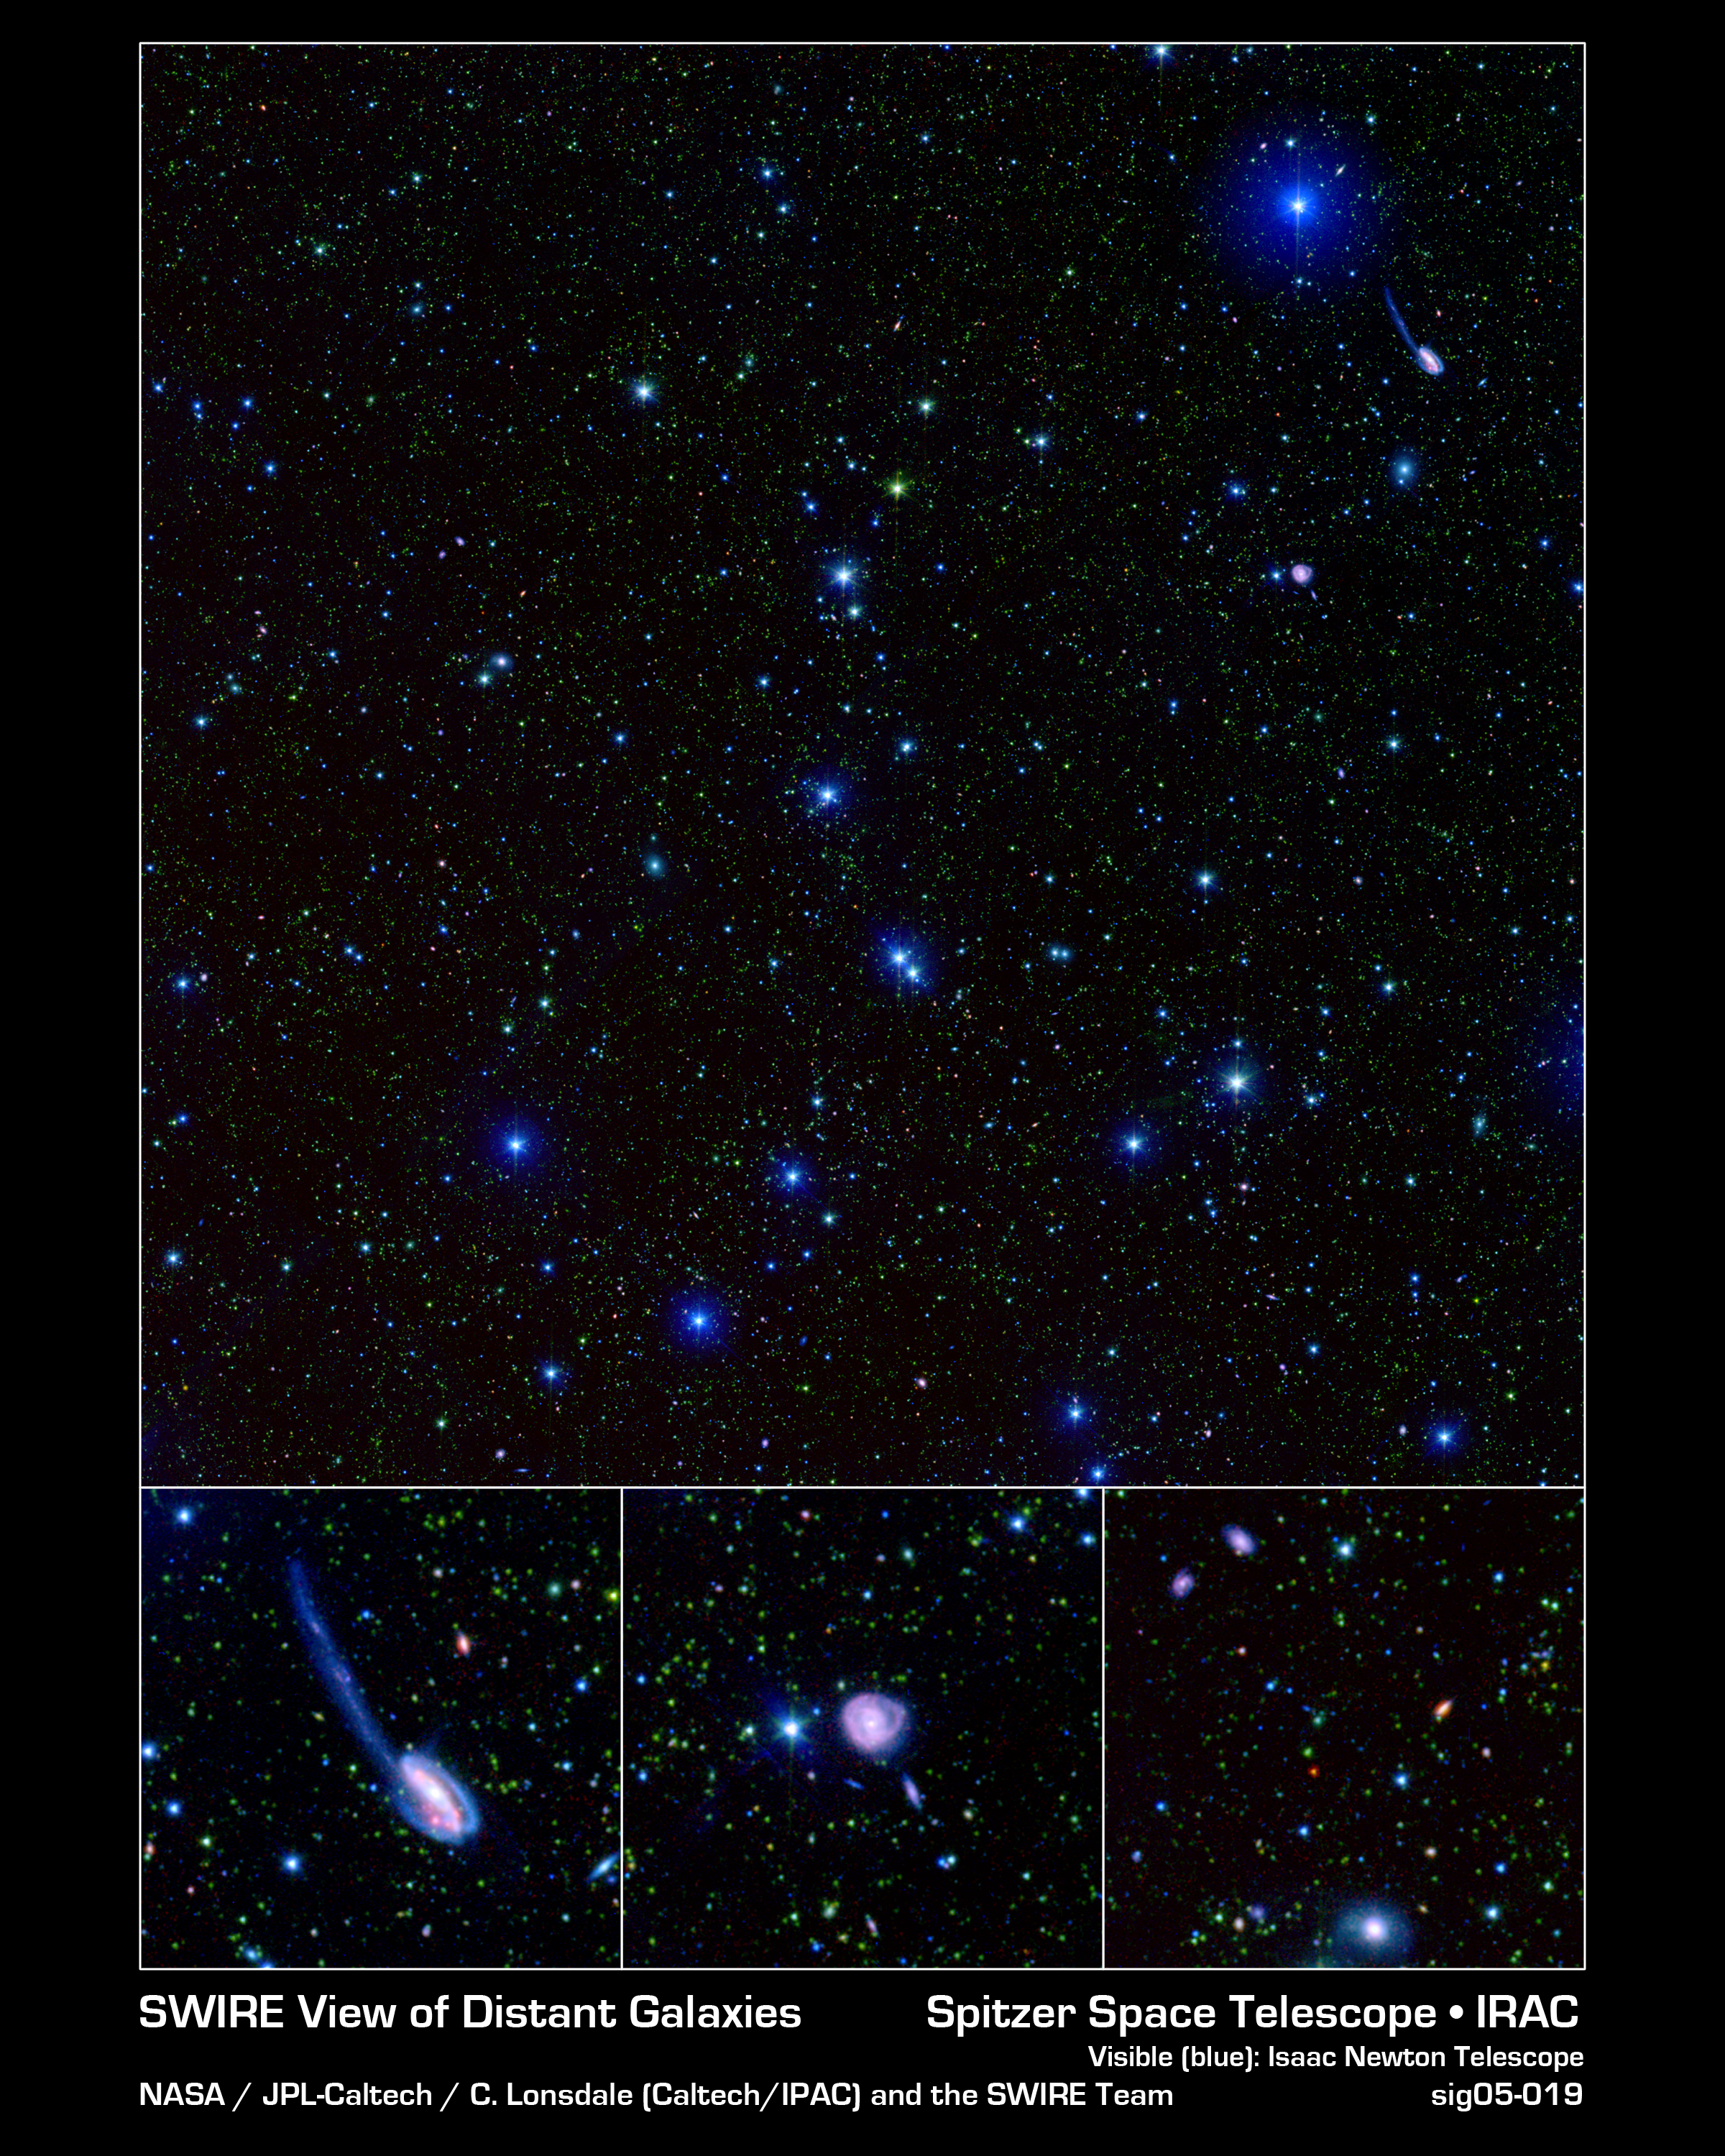

A SWIRE Picture is Worth Billions of Years

These spectacular images, taken by the Spitzer Wide-area Infrared Extragalactic (SWIRE) Legacy project, encapsulate one of the primary objectives of the Spitzer mission: to connect the evolution of galaxies from the distant, or early, universe to the nearby, or present day, universe.

The larger picture (top) depicts one-tenth of the SWIRE survey field called ELAIS-N1. In this image, the bright blue sources are hot stars in our own Milky Way, which range anywhere from 3 to 60 times the mass of our Sun. The fainter green spots are cooler stars and galaxies beyond the Milky Way whose light is dominated by older stellar populations. The red dots are dusty galaxies that are undergoing intense star formation. The faintest specks of red-orange are galaxies billions of light-years away in the distant universe.

The three lower panels highlight several regions of interest within the ELAIS-N1 field.

The Tadpole galaxy (bottom left) is the result of a recent galactic interaction in the local universe. Although these galactic mergers are rare in the universe's recent history, astronomers believe that they were much more common in the early universe. Thus, SWIRE team members will use this detailed image of the Tadpole galaxy to help understand the nature of the "faint red-orange specks" of the early universe.

The middle panel features an unusual ring-like galaxy called CGCG 275-022. The red spiral arms indicate that this galaxy is very dusty and perhaps undergoing intense star formation. The star-forming activity could have been initiated by a near head-on collision with another galaxy.

The most distant galaxies that SWIRE is able to detect are revealed in a zoom of deep space (bottom right). The colors in this feature represent the same objects as those in the larger field image of ELAIS-N1.

The observed SWIRE fields were chosen on the basis of being "empty" or as free as possible from the obscuring dust, gas, and stars of our own Milky Way. Because Earth is located within the Milky Way galaxy, there is always a screen of Milky Way objects blocking our view of the rest of the universe. In some places, our view of the larger universe is less obscured than others and for the most part is considered "empty." These are prime observing spots for astronomers interested in studying objects beyond the Milky Way. ELAIS-N1 is only one of six SWIRE survey fields. The full survey covers 49 square degrees of the sky, equivalent to the area covered by about 250 full moons.

The SWIRE image is a 3-channel color composite, where blue represents visible green light (light that would appear to be blue/green to the human eye), green captures 3.6 microns, and red represents emissions at 8 microns.

Interesting Note: From the Earth the SWIRE image (top image) can be seen in one square degree of sky, or a patch of sky that is approximately the size of a pea held out at arms length.

Credit: NASA/JPL-Caltech/C. Lonsdale (IPAC/Caltech) and the SWIRE Team